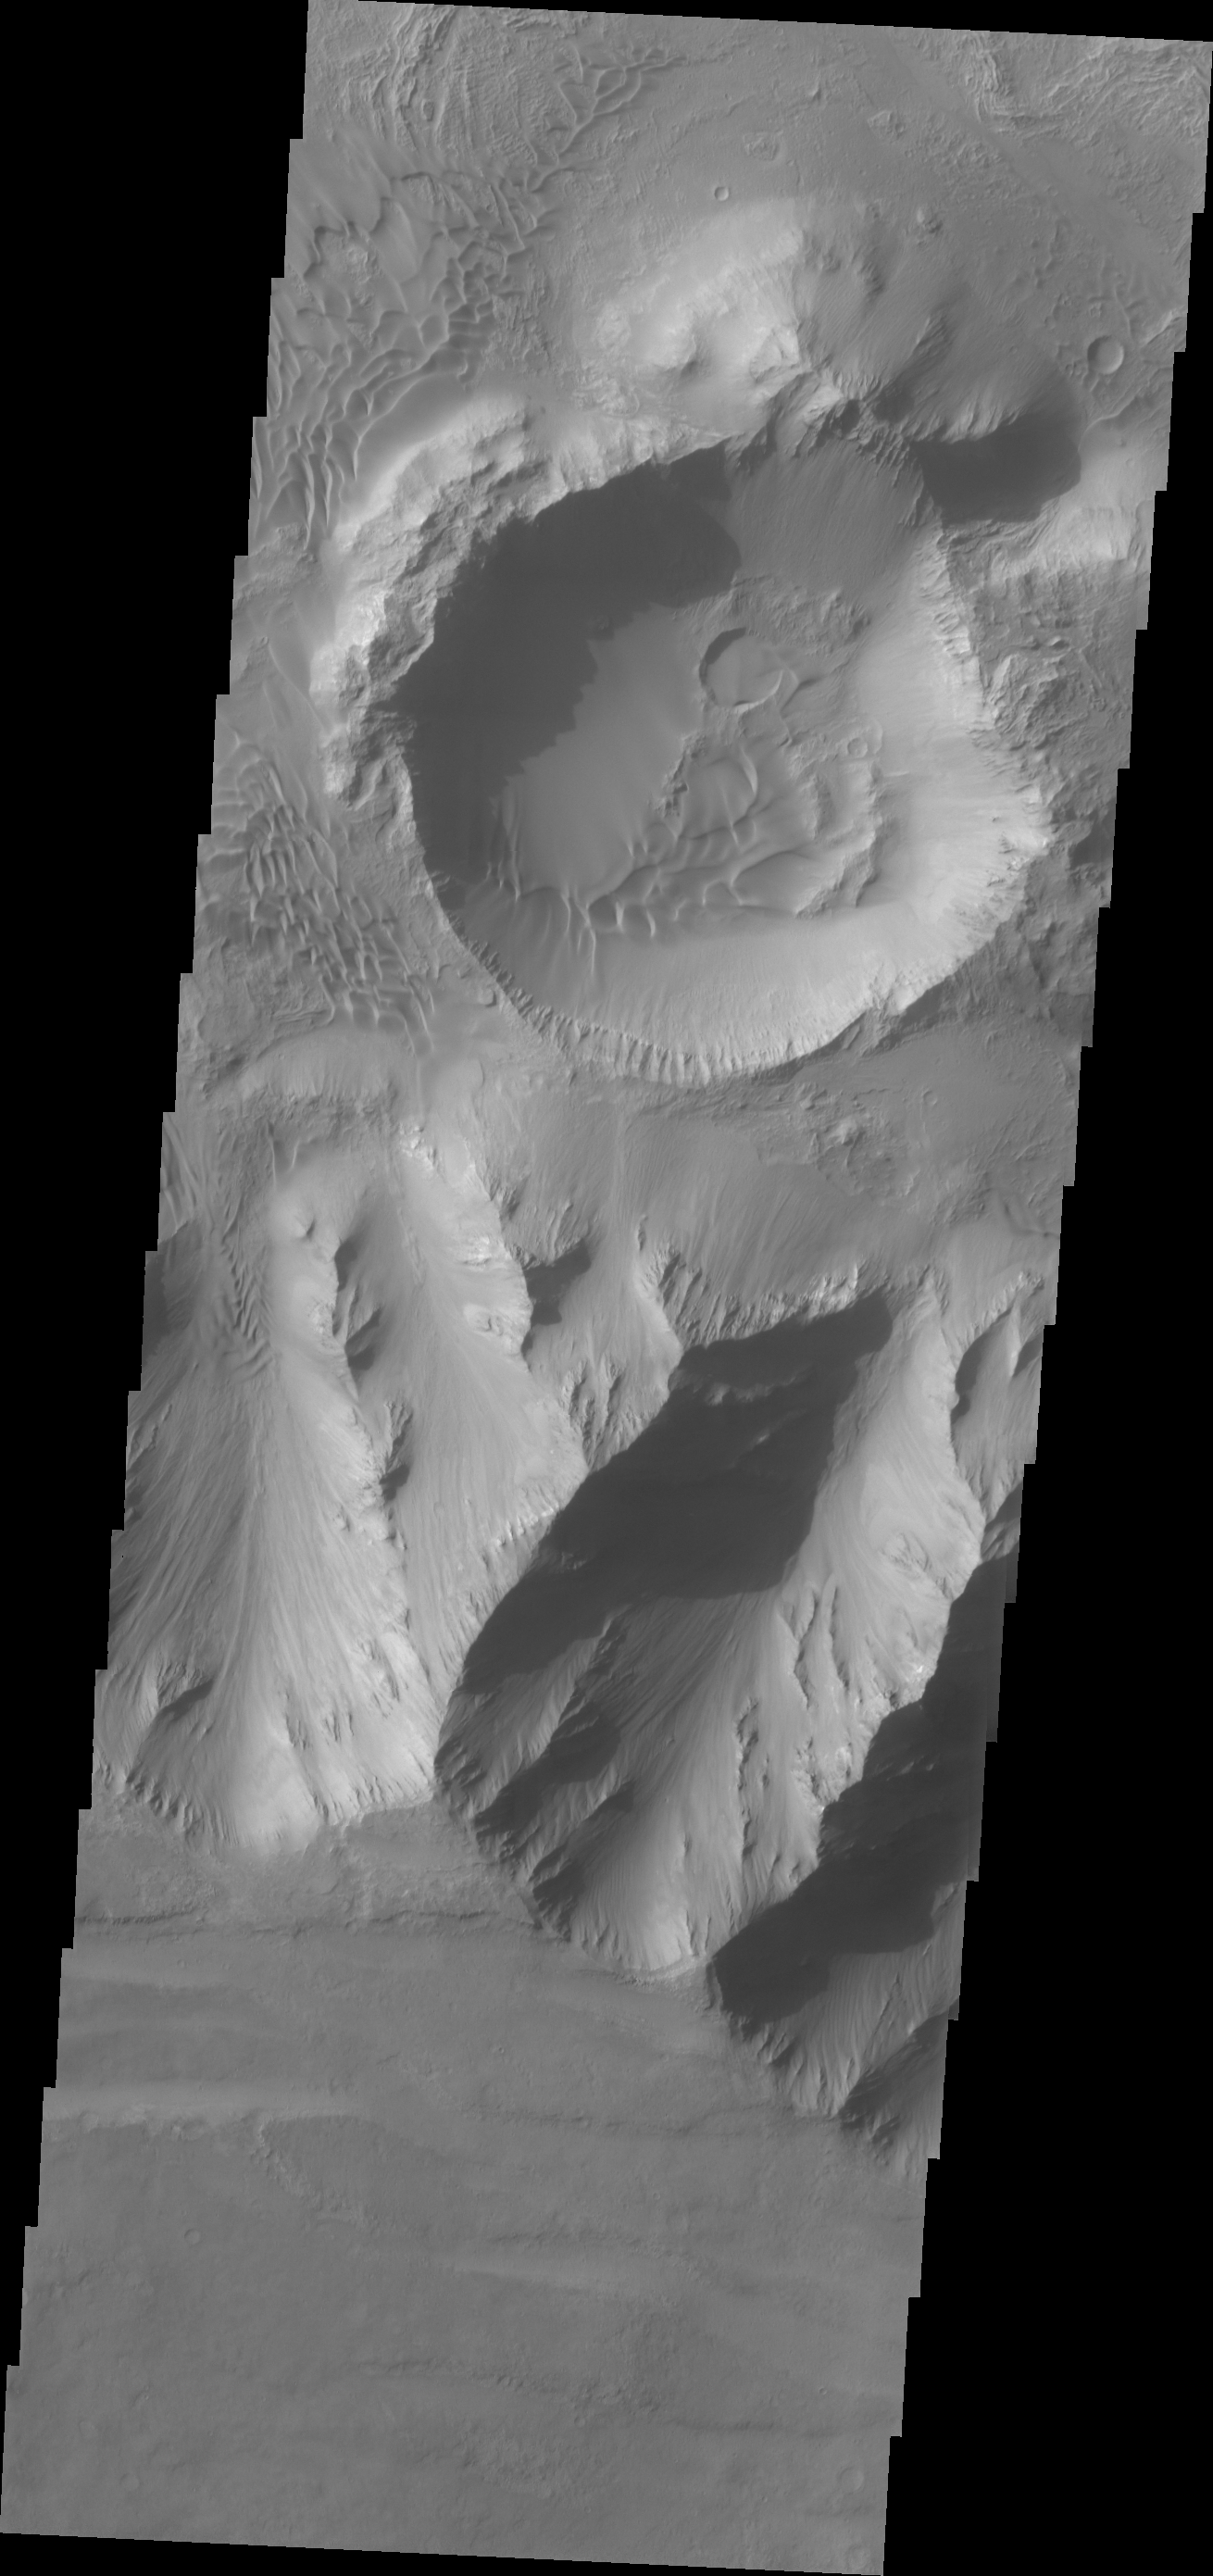

Dunes Within Coprates Chasma

A sandsheet with dune forms covers most of the floor of this unnamed crater within Coprates Chasma.

Credit: NASA/JPL/ASU